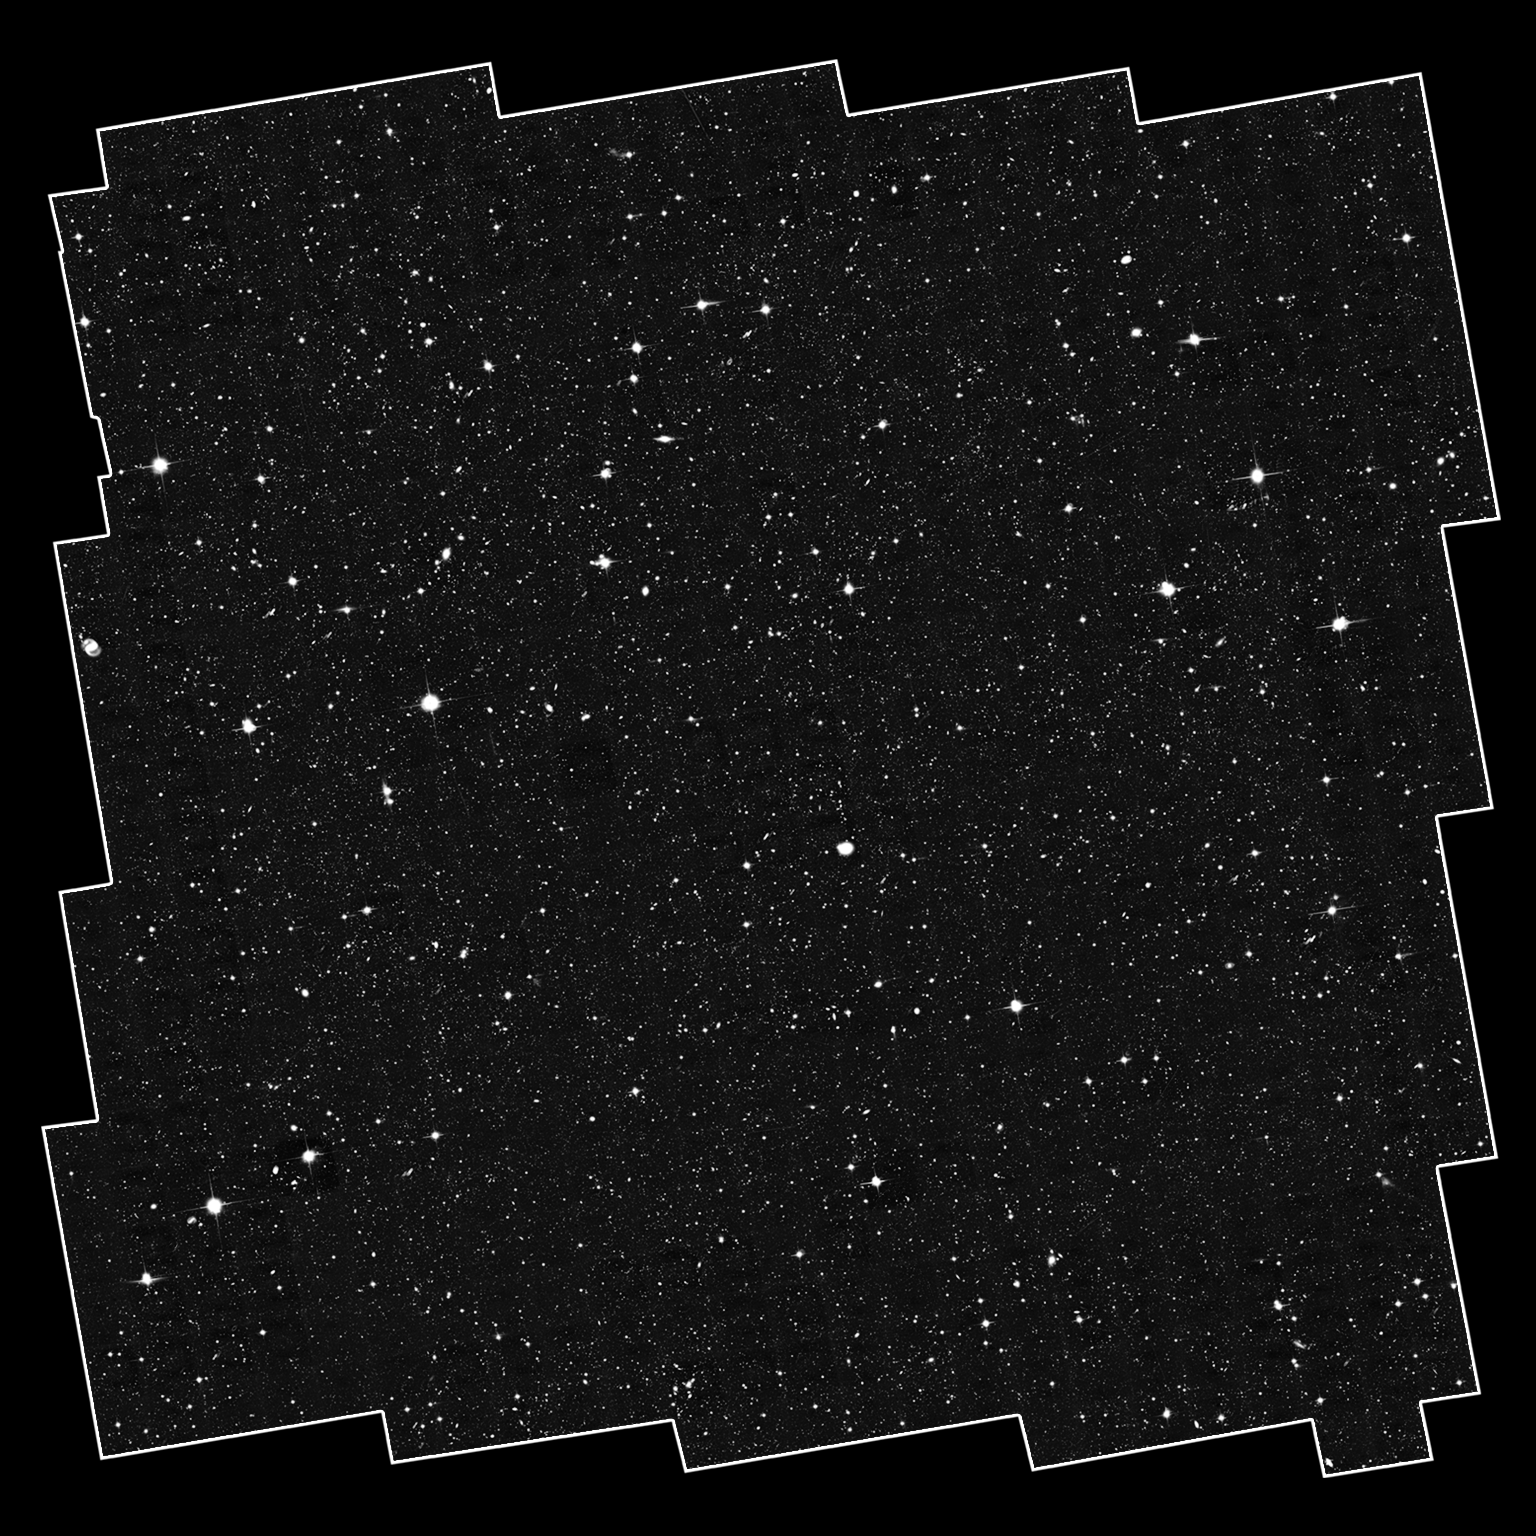

The COSMOS Hubble ACS Field

This sea of galaxies is the complete, original COSMOS field from the Hubble Space Telescope’s Advanced Camera for Surveys (ACS). The full mosaic is a composite of 575 separate ACS images, where each ACS image is about one-tenth the diameter of the full Moon. The jagged edges of the outline are due to the separate images that make up the survey field.

Credit: NASA, ESA, Anton Koekemoer (STScI), Nick Scoville (Caltech)